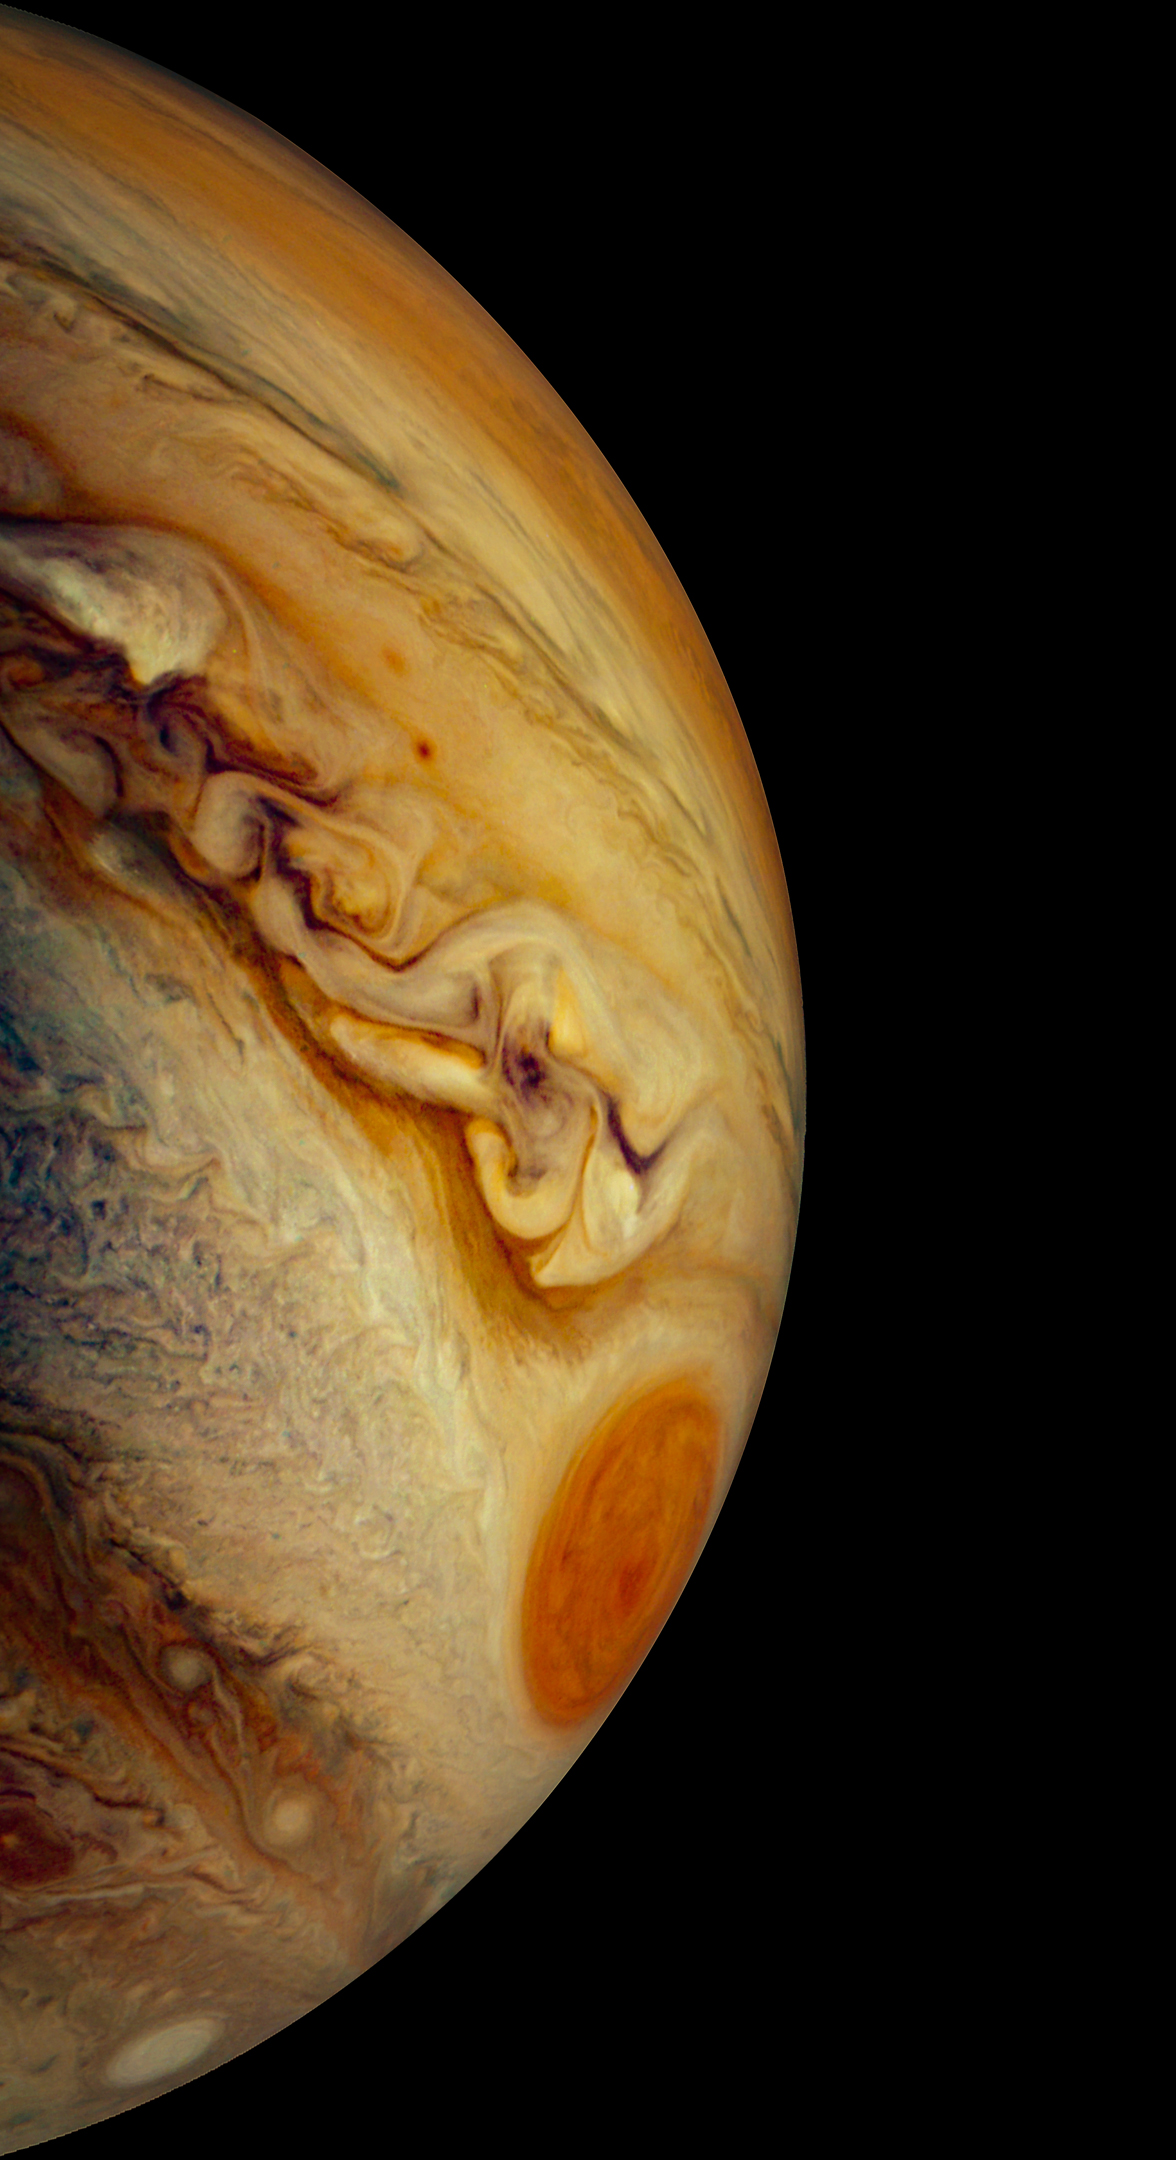

Jupiter’s South Temperate Belt

This JunoCam image of Jupiter’s south temperate belt and Great Red Spot was taken on Dec. 30, 2020.

Wide enough to contain Earth, the Great Red Spot is the most dominant atmospheric feature in the planet’s southern hemisphere.

Credit: Image data: NASA/JPL-Caltech/SwRI/MSSS, Image processing: Navaneeth Krishnan S CC BY